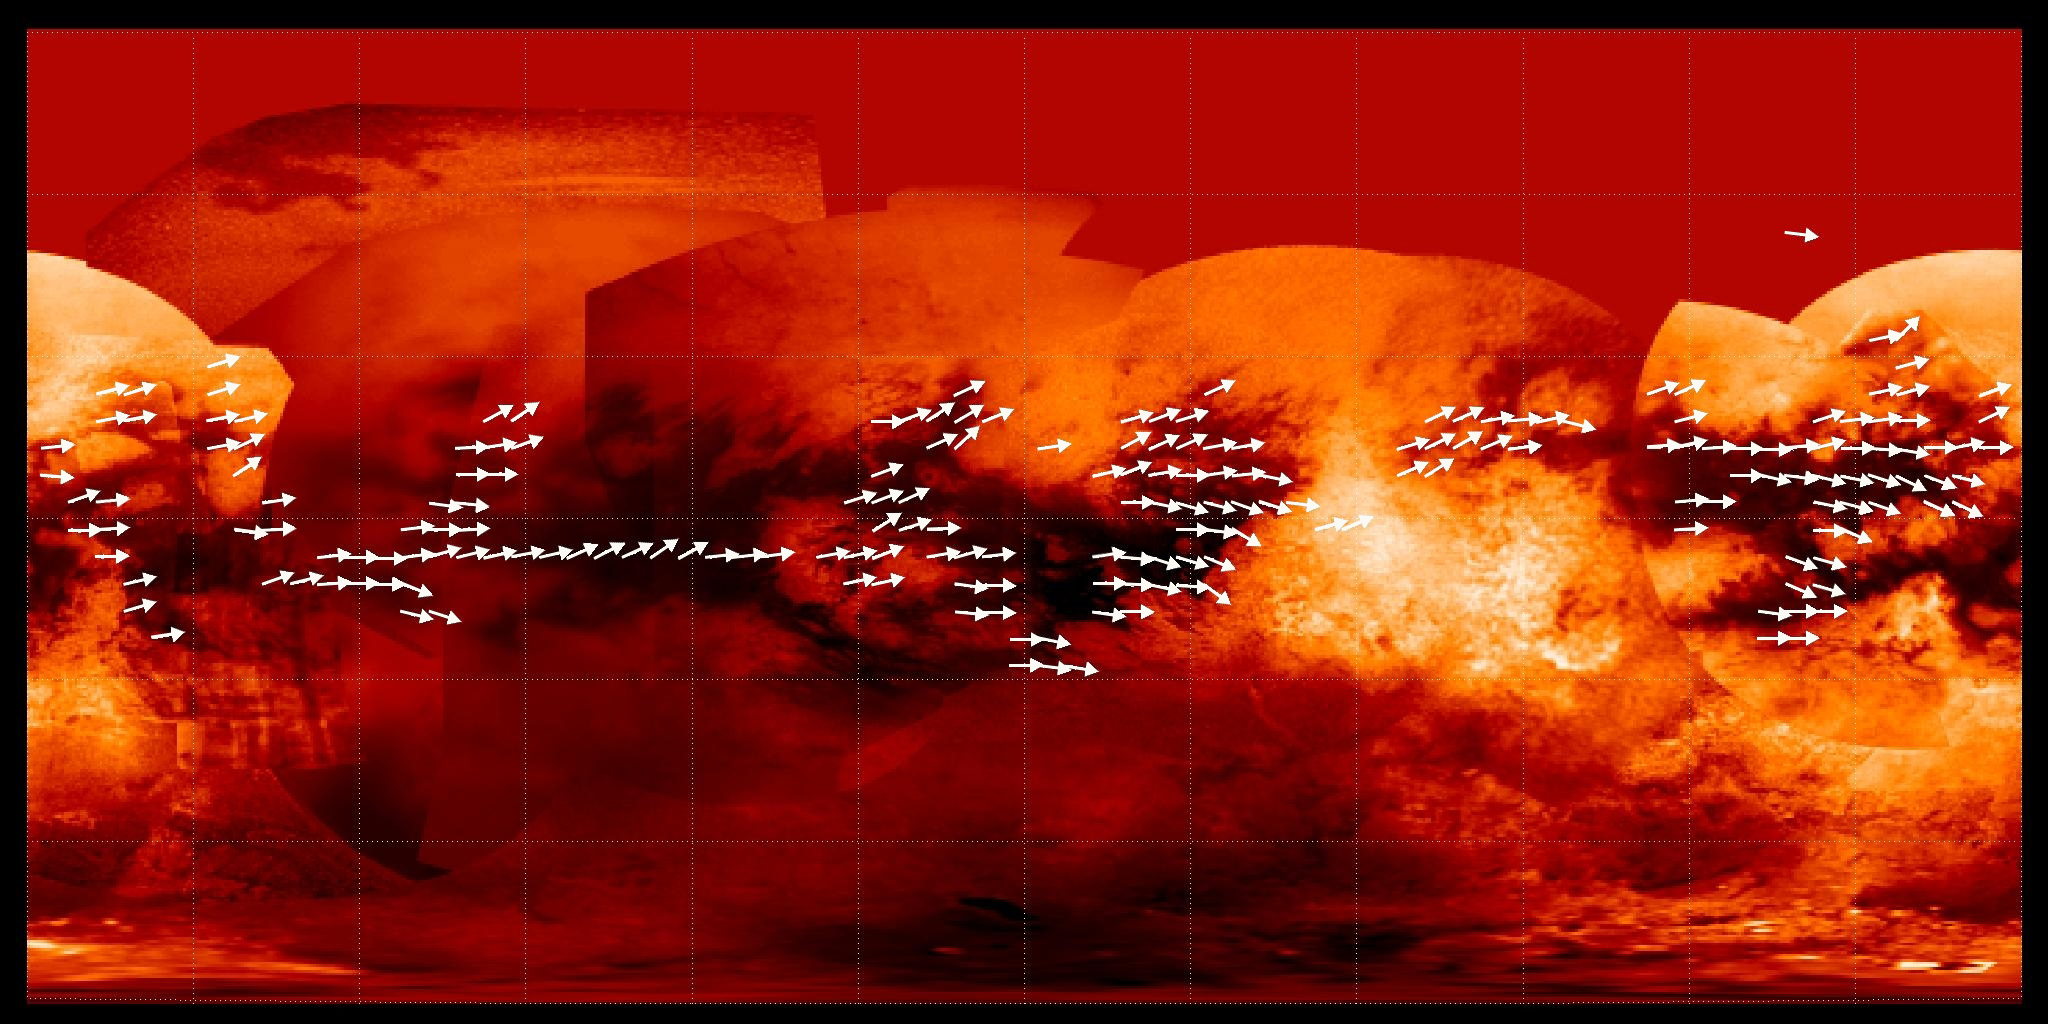

Mapping Titan’s Global Wind Patterns

Scientists have used data from the Cassini radar mapper to map the global wind pattern on Saturn’s moon Titan using data collected over a four-year period, as depicted in this image.

The arrows indicate the direction in which sand is inferred to be transported along dunes observed in Titan radar data. Underlying the arrows is a base map (see PIA08399) from Cassini’s imaging science subsystem. Many of the equatorial dark areas without arrows might have dunes but have not yet been imaged with radar. The dune orientations represent only the net effect of winds. It could be that sand transport only occurs on rare occasions, and winds from different directions can combine to yield the observed dune orientations.

The Cassini-Huygens mission is a cooperative project of NASA, the European Space Agency and the Italian Space Agency. The Jet Propulsion Laboratory, a division of the California Institute of Technology in Pasadena, manages the mission for NASA’s Science Mission Directorate, Washington, D.C. The Cassini orbiter and its two onboard cameras were designed, developed and assembled at JPL. The imaging operations center is based at the Space Science Institute in Boulder, Colo.

Credit: NASA/JPL-Caltech/ASI/Space Science Institute